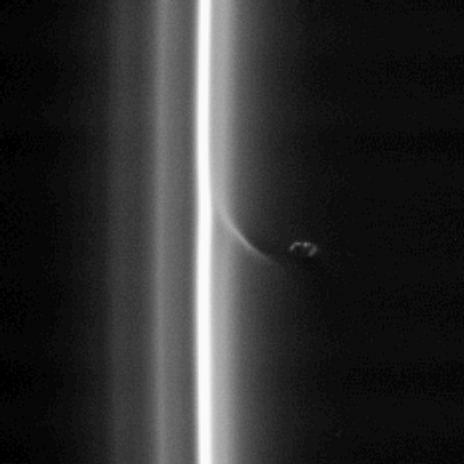

Toying with Gravity

This view, like PIA08303, shows Prometheus with a streamer it has created in the inner edge of the F ring. Prometheus comes close to the inner edge of the ring once per orbit, perturbing the ring particles there. In 2009, the moon’s orbit is expected to carry it repeatedly into the F ring core, an event that ring scientists are eagerly awaiting.

Prometheus is 102 kilometers (63 miles) across. This view looks toward the unlit side of the rings from about 40 degrees above the ringplane.

The image was taken in visible light with the Cassini spacecraft narrow-angle camera on Oct. 16, 2006 at a distance of approximately 1.8 million kilometers (1.1 million miles) from Prometheus and at a Sun-Prometheus-spacecraft, or phase, angle of 150 degrees. Scale in the original image was 11 kilometers (7 miles) per pixel. The image has been magnified by a factor of two.

The Cassini-Huygens mission is a cooperative project of NASA, the European Space Agency and the Italian Space Agency. The Jet Propulsion Laboratory, a division of the California Institute of Technology in Pasadena, manages the mission for NASA’s Science Mission Directorate, Washington, D.C. The Cassini orbiter and its two onboard cameras were designed, developed and assembled at JPL. The imaging operations center is based at the Space Science Institute in Boulder, Colo.

Credit: NASA/JPL/Space Science Institute